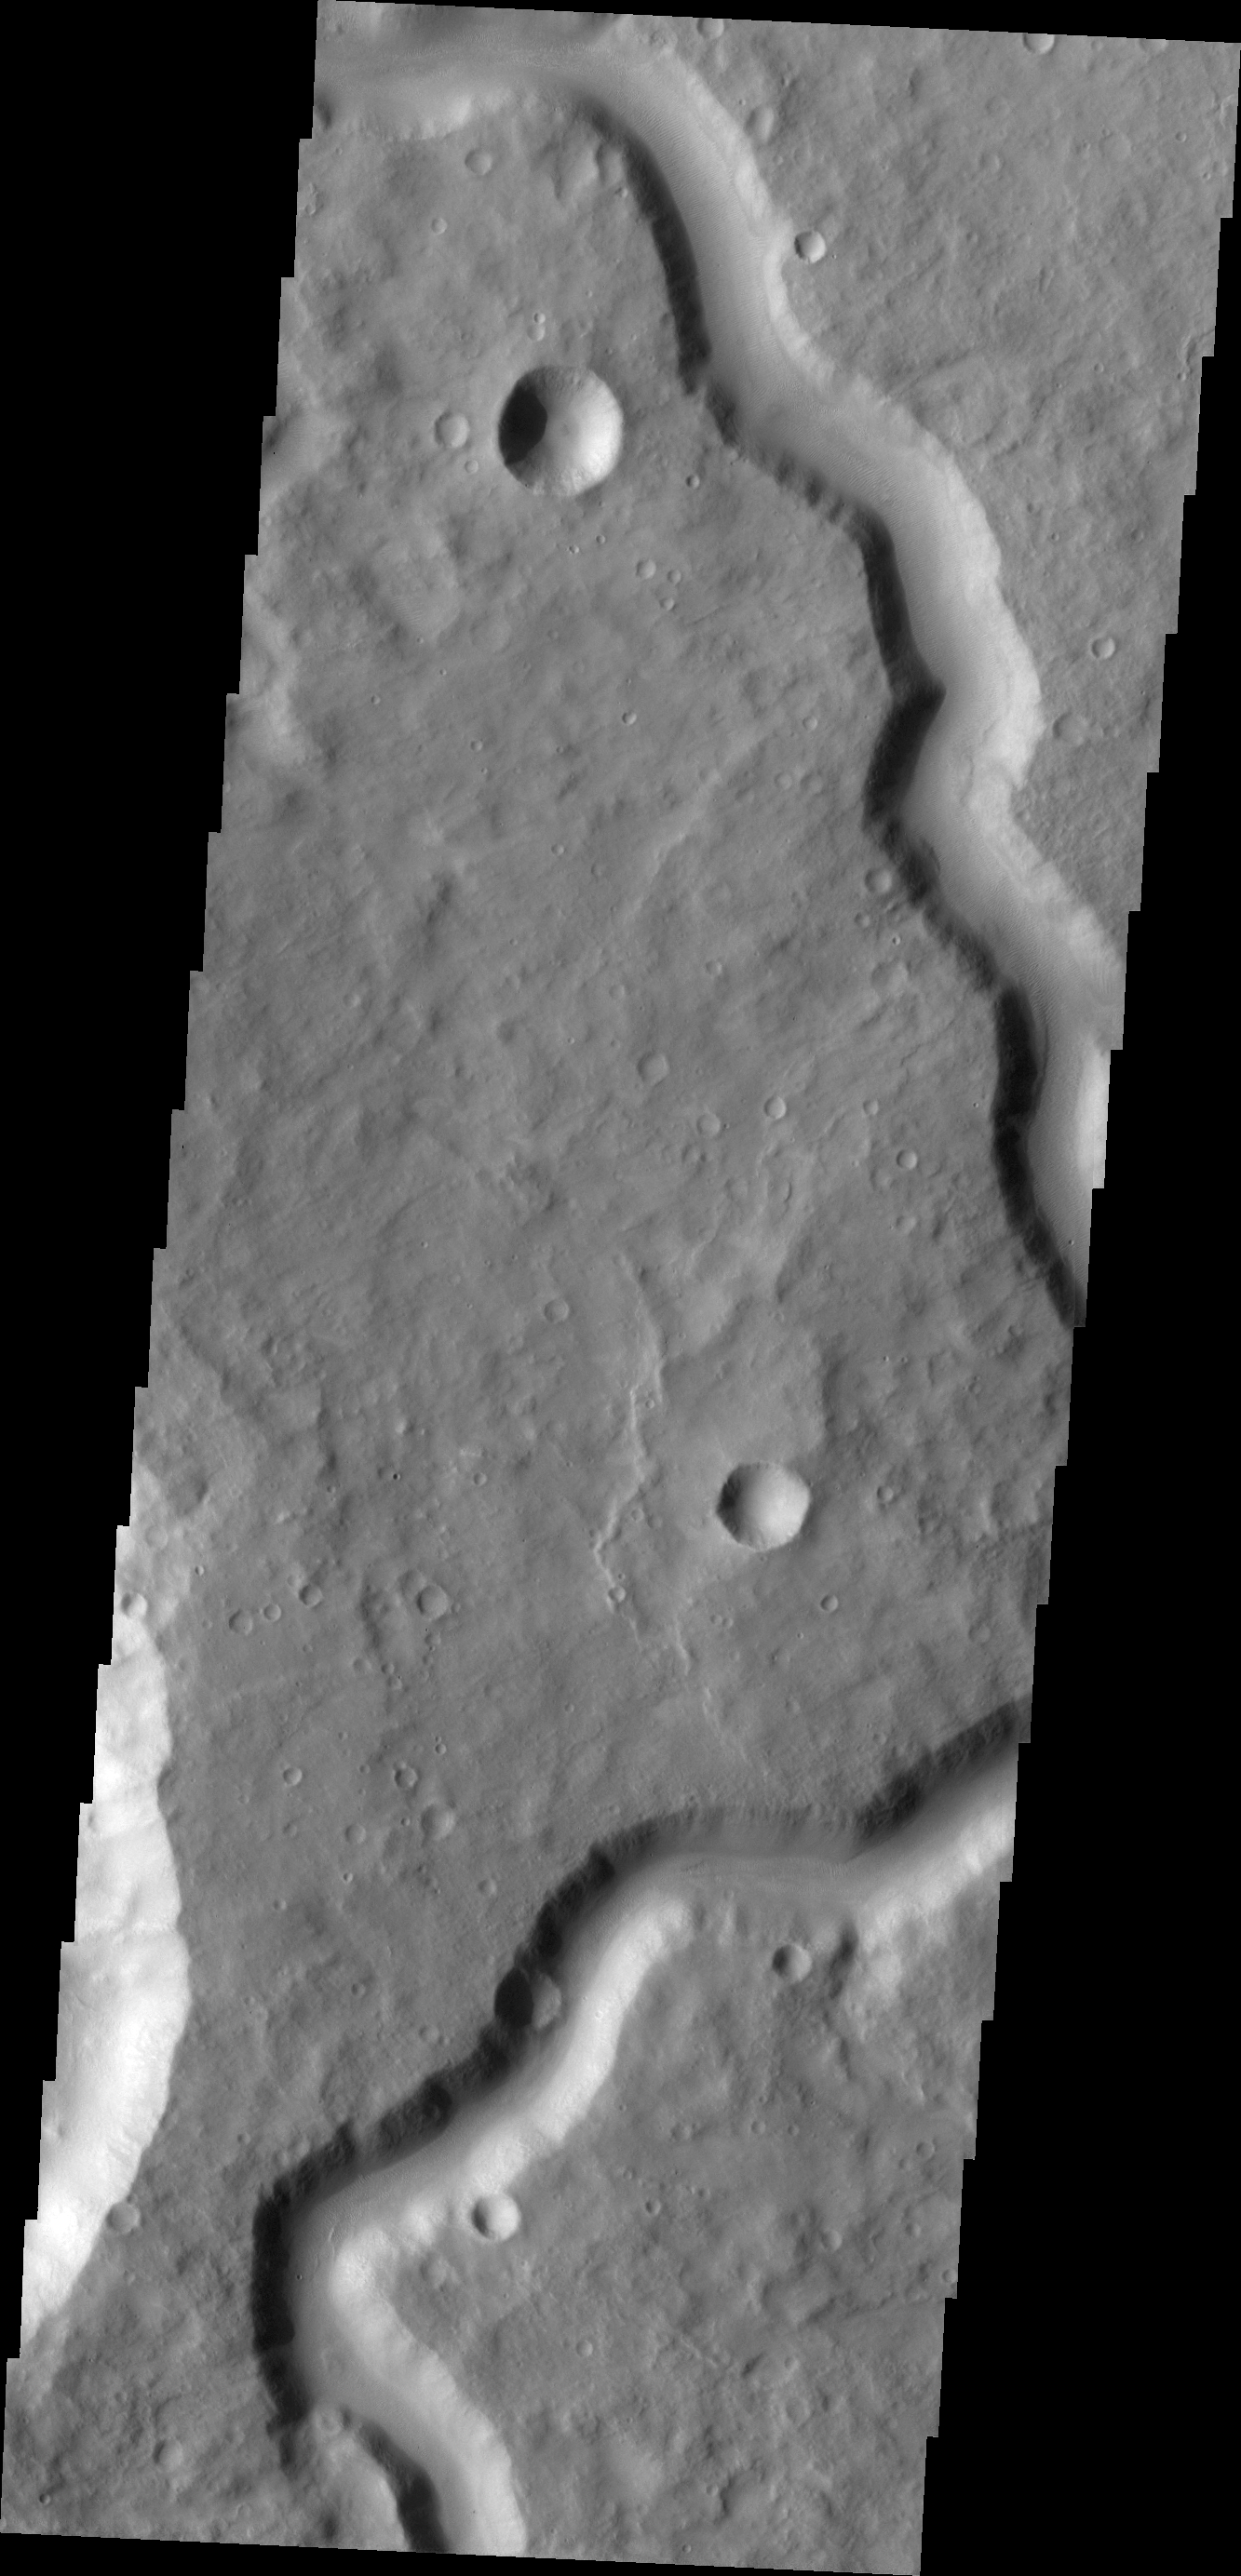

Channel in Terra Cimmeria

This VIS image shows part of an unnamed channel in Terra Cimmeria.

Credit: NASA/JPL/ASU